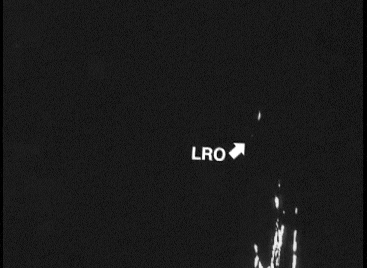

Spacecraft Observes Another Spacecraft at the Moon

This is the first footage of one orbiting robotic spacecraft taken by another orbiting robotic spacecraft at Earth’s moon. “Flow,” one of two satellites making up NASA’s Gravity Recovery and Interior Laboratory (GRAIL) mission, captured this video of NASA’s Lunar Reconnaissance Orbiter (LRO) as it flew by at a distance of about 12 miles (20 kilometers) on May 3, 2012. LRO is the single bright pixel that moves from top left to bottom right. The moon’s south polar region is in the background, much of which is in darkness.

This footage was taken by Flow’s “MoonKam” camera.

NASA’s Jet Propulsion Laboratory in Pasadena, Calif., manages the GRAIL mission for NASA’s Science Mission Directorate in Washington. The Massachusetts Institute of Technology, Cambridge, is home to the mission’s principal investigator, Maria Zuber. GRAIL is part of the Discovery Program managed at NASA’s Marshall Space Flight Center in Huntsville, Ala. Lockheed Martin Space Systems in Denver built the spacecraft. The California Institute of Technology in Pasadena manages JPL for NASA.

Credit: NASA/MIT/JPL/Sally Ride Science